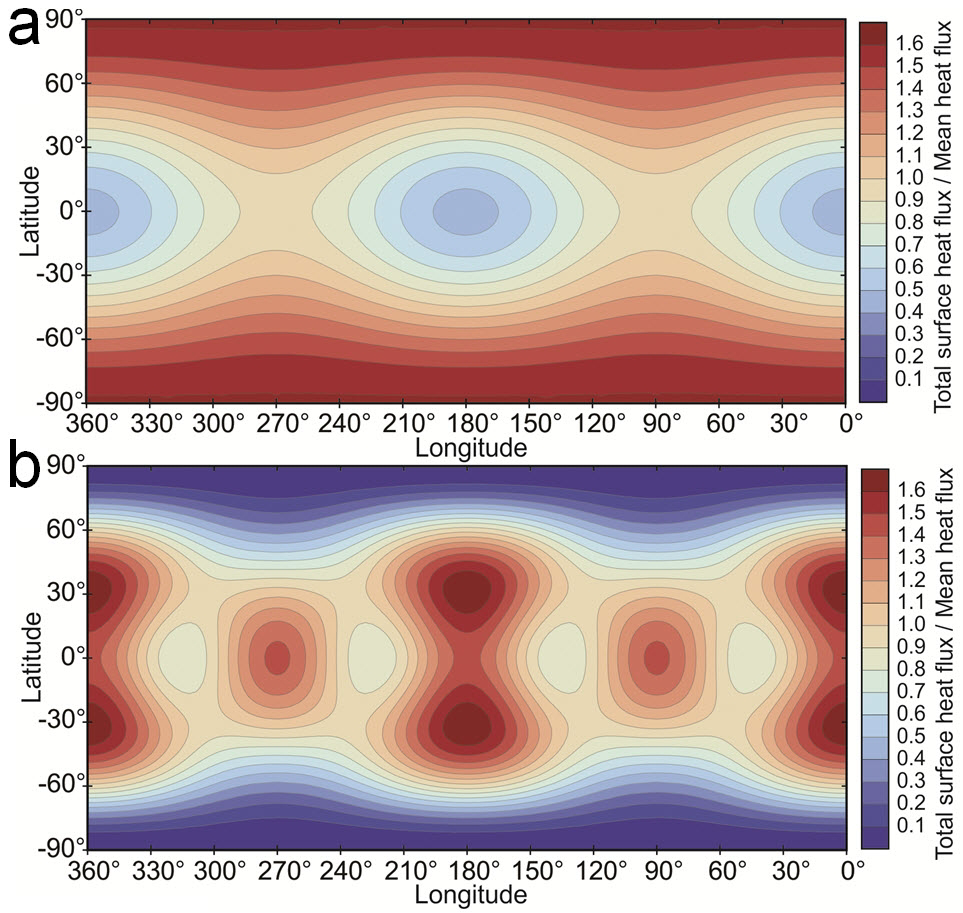

Io Predicted Heat Flow Map

This map shows predicted heat flow at the surface of Jupiter’s moon Io from two tidal-heating models. Red indicates areas where more heat is expected; blue where less heat is expected.

Figure A predicts surface heat concentration at the poles if tidal heating occurs primarily within Io’s deep mantle.

Figure B shows surface heat concentrations at the equator if heating occurs primarily within Io’s shallower asthenosphere.

Credit: NASA/Christopher Hamilton